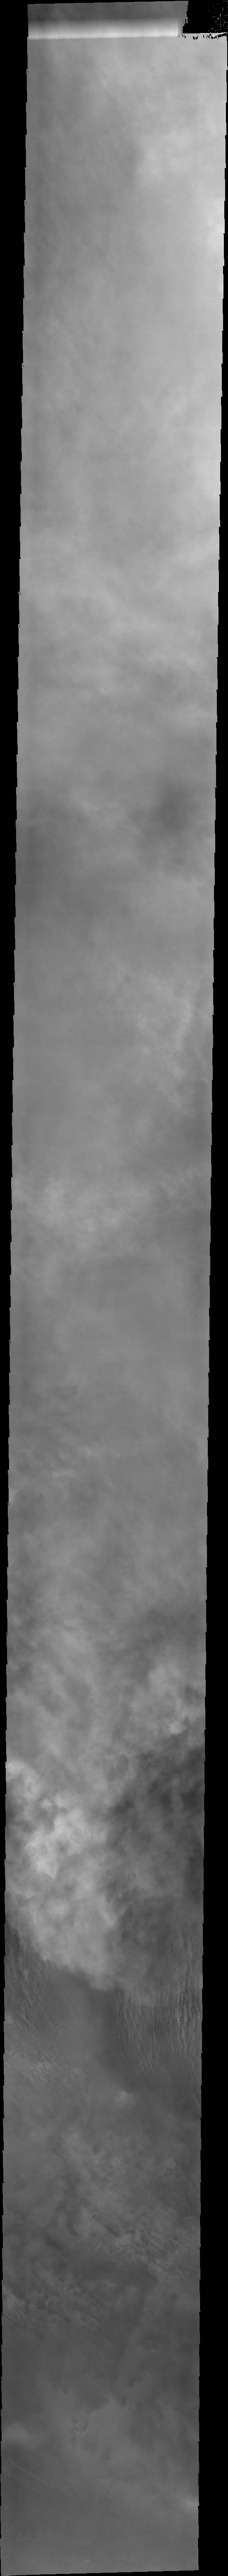

Spring Storms

The southern hemisphere dust storm season is in full swing this year on Mars. This entire VIS image shows the top of the dust clouds and thin streamers of clouds near the bottom of the image.

Image information: VIS instrument. Latitude -68.2N, Longitude 190.6E. 34 meter/pixel resolution.

Please see the THEMIS Data Citation Note for details on crediting THEMIS images.

Note: this THEMIS visual image has not been radiometrically nor geometrically calibrated for this preliminary release. An empirical correction has been performed to remove instrumental effects. A linear shift has been applied in the cross-track and down-track direction to approximate spacecraft and planetary motion. Fully calibrated and geometrically projected images will be released through the Planetary Data System in accordance with Project policies at a later time.

NASA’s Jet Propulsion Laboratory manages the 2001 Mars Odyssey mission for NASA’s Office of Space Science, Washington, D.C. The Thermal Emission Imaging System (THEMIS) was developed by Arizona State University, Tempe, in collaboration with Raytheon Santa Barbara Remote Sensing. The THEMIS investigation is led by Dr. Philip Christensen at Arizona State University. Lockheed Martin Astronautics, Denver, is the prime contractor for the Odyssey project, and developed and built the orbiter. Mission operations are conducted jointly from Lockheed Martin and from JPL, a division of the California Institute of Technology in Pasadena.

Credit: NASA/JPL/ASU